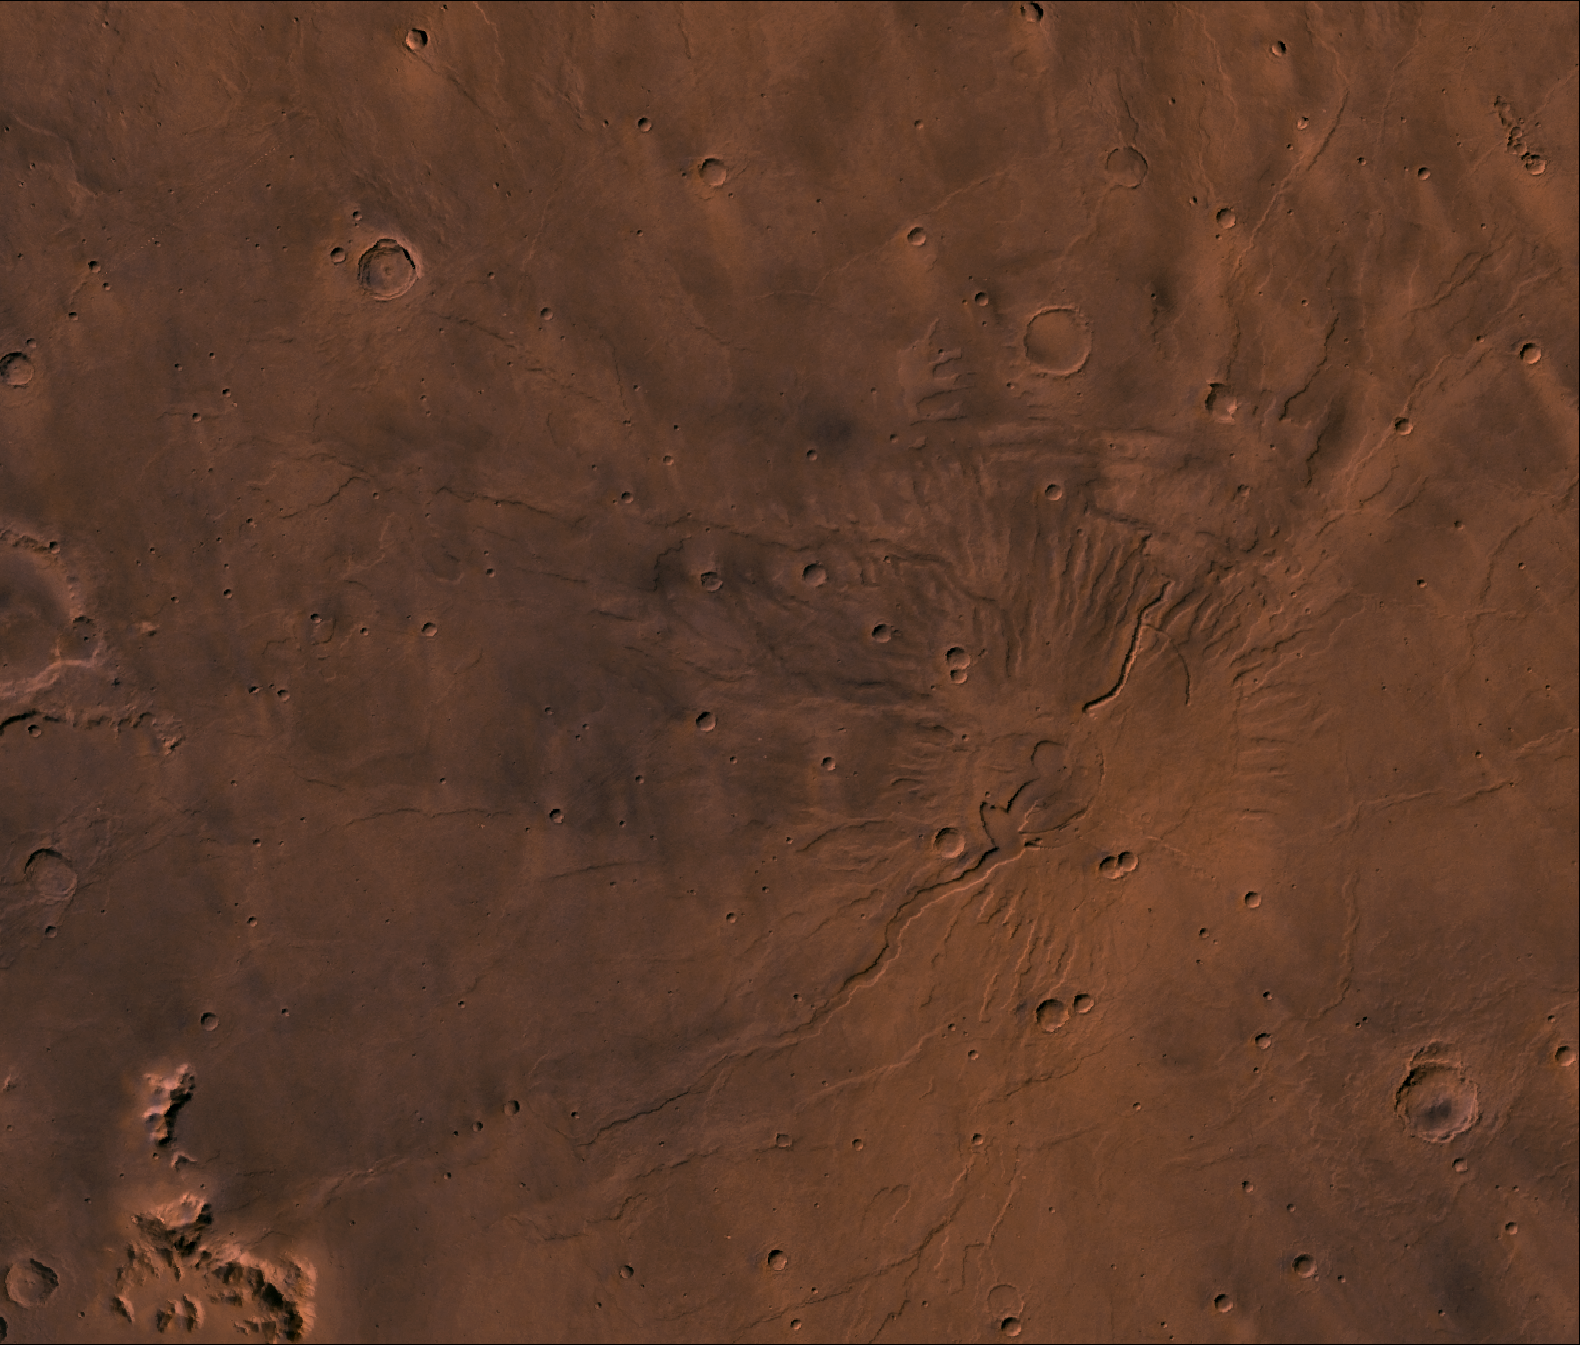

Tyrrhena Patera

A color image of the Tyrrhena Patera Region of Mars; north toward top. The scene shows a central circular depression surrounded by circular fractures and highly dissected horizontal sheets. A patera (Latin for shallow dish or saucer) is a volcano of broad areal extent with little vertical relief.

This image is a composite of Viking medium-resolution images in black and white and low-resolution images in color. The image extends from latitude 17 degrees S. to 25 degrees S. and from longitude 250 degrees to 260 degrees; Mercator projection.

Tyrrhena Patera has a 12-km-diameter caldera at its center surrounded by a 45-km-diameter fracture ring. Around the fracture ring, the terrain is highly eroded forming ragged outward-facing cliffs, as though successive flat-lying layers had been eroded back. Cut into the sequence are several flat-floored channels that extend outward as far as 200 km from the center of the volcano. The structure may be composed of highly erodible ash layers and the channels may be fluvial, with the release of water being triggered by volcanic activity (Carr, 1981, The surface of Mars, Yale Univ. Press, New Haven, 232 p.).

Credit: NASA/JPL/USGS